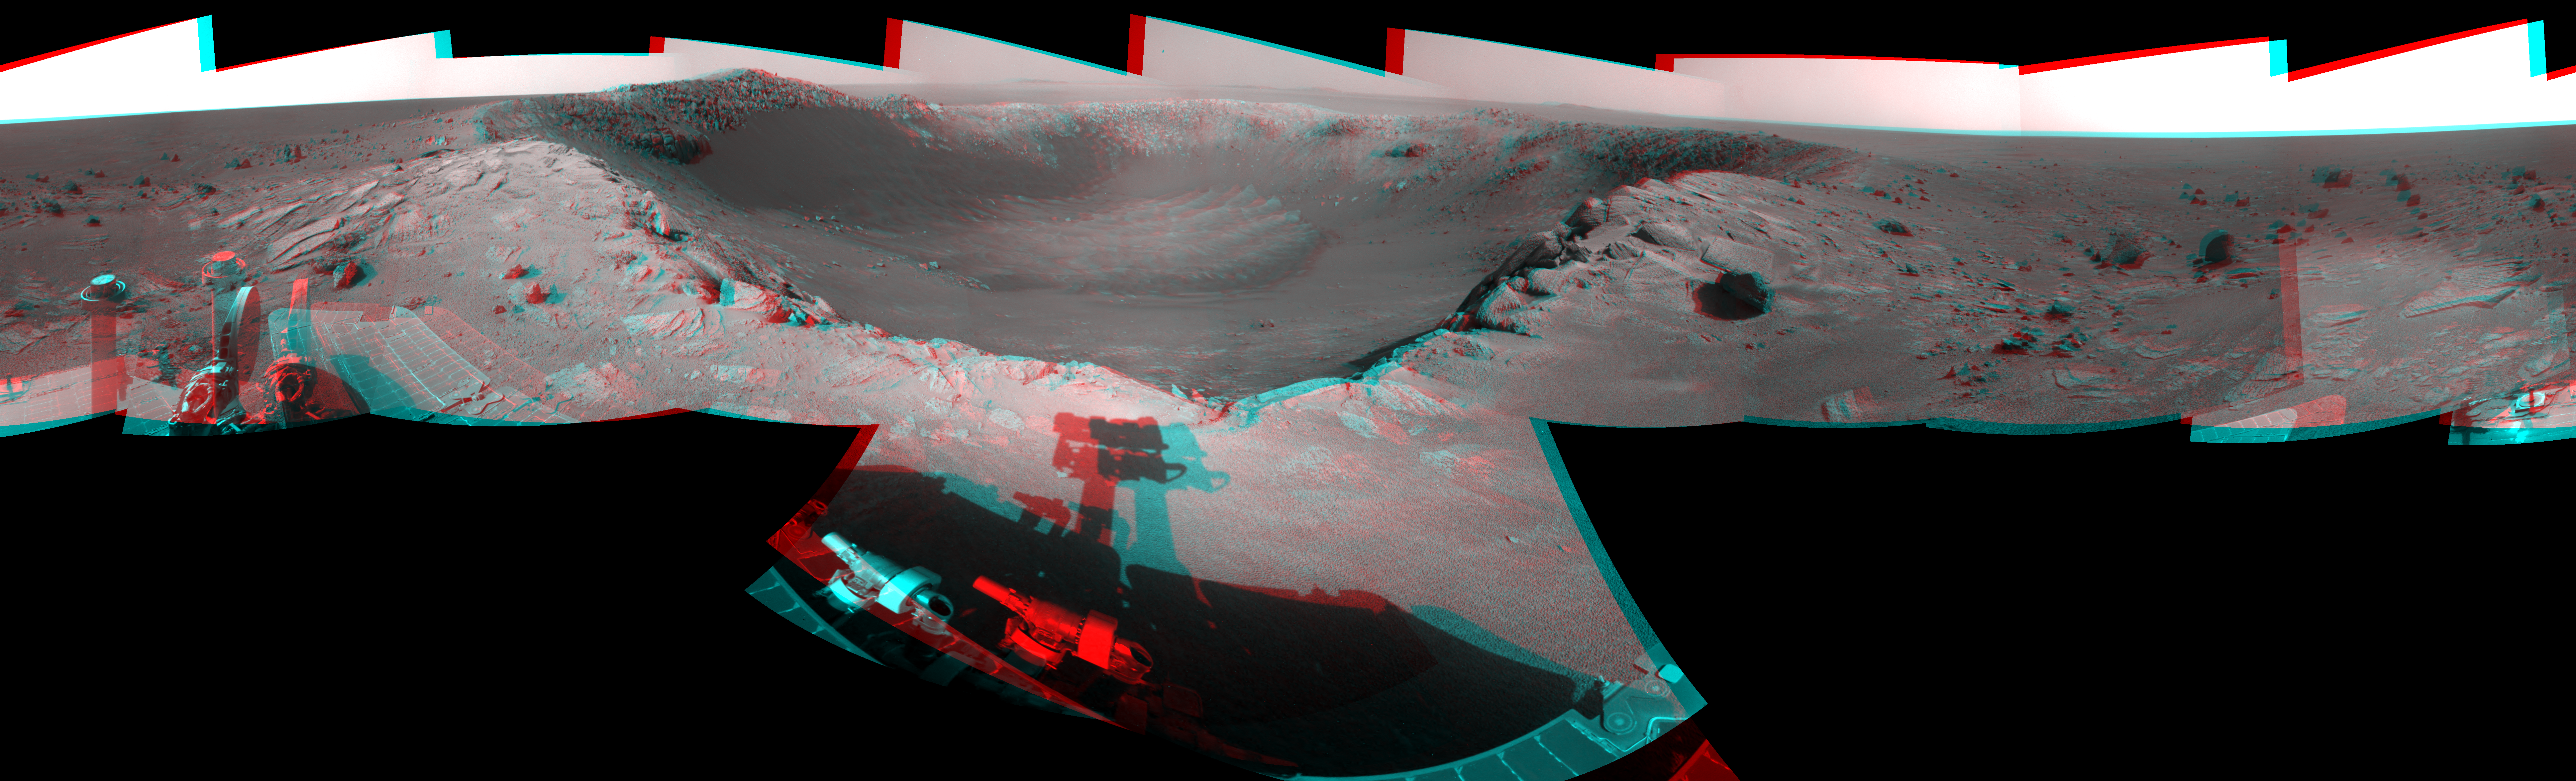

View of ‘Santa Maria’ Crater from Western Rim, Sol 2454 (Stereo)

This 360-degree, stereo mosaic of images from the navigation camera on NASA’s Mars Exploration Rover Opportunity shows the view from the western rim of “Santa Maria” crater on the 2,454th Martian day, or sol, of Opportunity’s work on Mars (Dec. 19, 2010). The view appears three-dimensional when seen through red-blue glasses with the red lens on the left.

The crater is about 90 meters (295 feet) in diameter. East-southeast (110 degrees) is at the center, west-northwest at both ends.

This panorama combines right-eye and left-eye views presented as cylindrical-perspective projections.

NASA’s Jet Propulsion Laboratory, a division of the California Institute of Technology in Pasadena, manages the Mars Exploration Rover Project for the NASA Science Mission Directorate, Washington.

Credit: NASA/JPL-Caltech